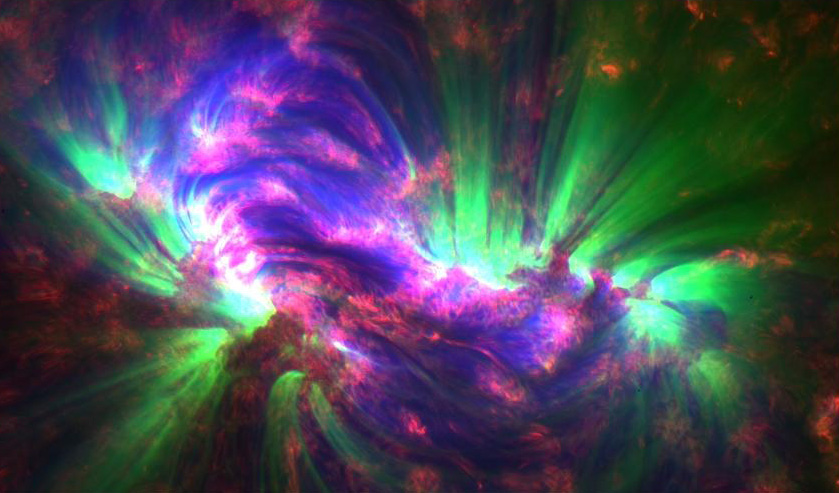

SDO Spots Extra Energy in the Sun's Corona [detail]

NASA release July 27, 2011 These jets, known as spicules, were captured in an SDO image on April 25, 2010. Combined with the energy from ripples in the magnetic field, they may contain enough energy to power the solar wind that streams from the sun toward Earth at 1.5 million miles per hour.

Credit: NASA/SDO/AIA